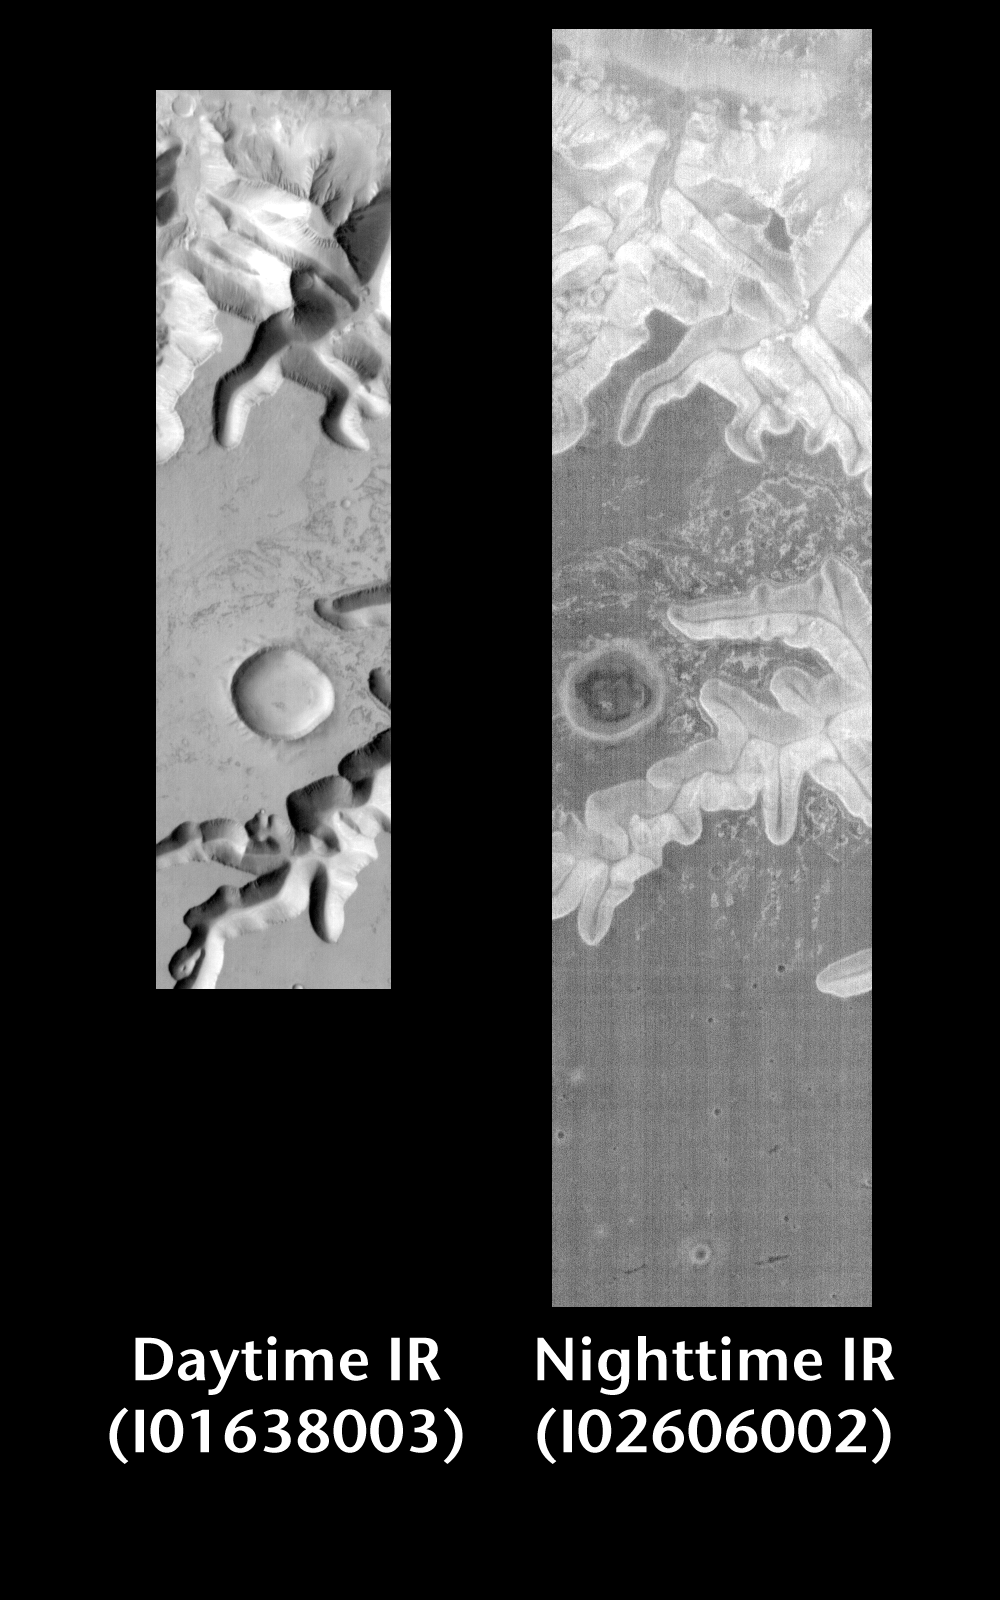

Ius Chasma by Day and Night

Released 18 June 2004

This pair of images shows part of Ius Chasma.

Day/Night Infrared Pairs

The image pairs presented focus on a single surface feature as seen in both the daytime and nighttime by the infrared THEMIS camera. The nighttime image (right) has been rotated 180 degrees to place north at the top.

Infrared image interpretation

Daytime:Infrared images taken during the daytime exhibit both the morphological and thermophysical properties of the surface of Mars. Morphologic details are visible due to the effect of sun-facing slopes receiving more energy than antisun-facing slopes. This creates a warm (bright) slope and cool (dark) slope appearance that mimics the light and shadows of a visible wavelength image. Thermophysical properties are seen in that dust heats up more quickly than rocks. Thus dusty areas are bright and rocky areas are dark.

Nighttime:Infrared images taken during the nighttime exhibit only the thermophysical properties of the surface of Mars. The effect of sun-facing versus non-sun-facing energy dissipates quickly at night. Thermophysical effects dominate as different surfaces cool at different rates through the nighttime hours. Rocks cool slowly, and are therefore relatively bright at night (remember that rocks are dark during the day). Dust and other fine grained materials cool very quickly and are dark in nighttime infrared images.

Image information: IR instrument. Latitude -1, Longitude 276 East (84 West). 100 meter/pixel resolution.

Note: this THEMIS visual image has not been radiometrically nor geometrically calibrated for this preliminary release. An empirical correction has been performed to remove instrumental effects. A linear shift has been applied in the cross-track and down-track direction to approximate spacecraft and planetary motion. Fully calibrated and geometrically projected images will be released through the Planetary Data System in accordance with Project policies at a later time.

NASA’s Jet Propulsion Laboratory manages the 2001 Mars Odyssey mission for NASA’s Office of Space Science, Washington, D.C. The Thermal Emission Imaging System (THEMIS) was developed by Arizona State University, Tempe, in collaboration with Raytheon Santa Barbara Remote Sensing. The THEMIS investigation is led by Dr. Philip Christensen at Arizona State University. Lockheed Martin Astronautics, Denver, is the prime contractor for the Odyssey project, and developed and built the orbiter. Mission operations are conducted jointly from Lockheed Martin and from JPL, a division of the California Institute of Technology in Pasadena.

Credit: NASA/JPL/Arizona State University